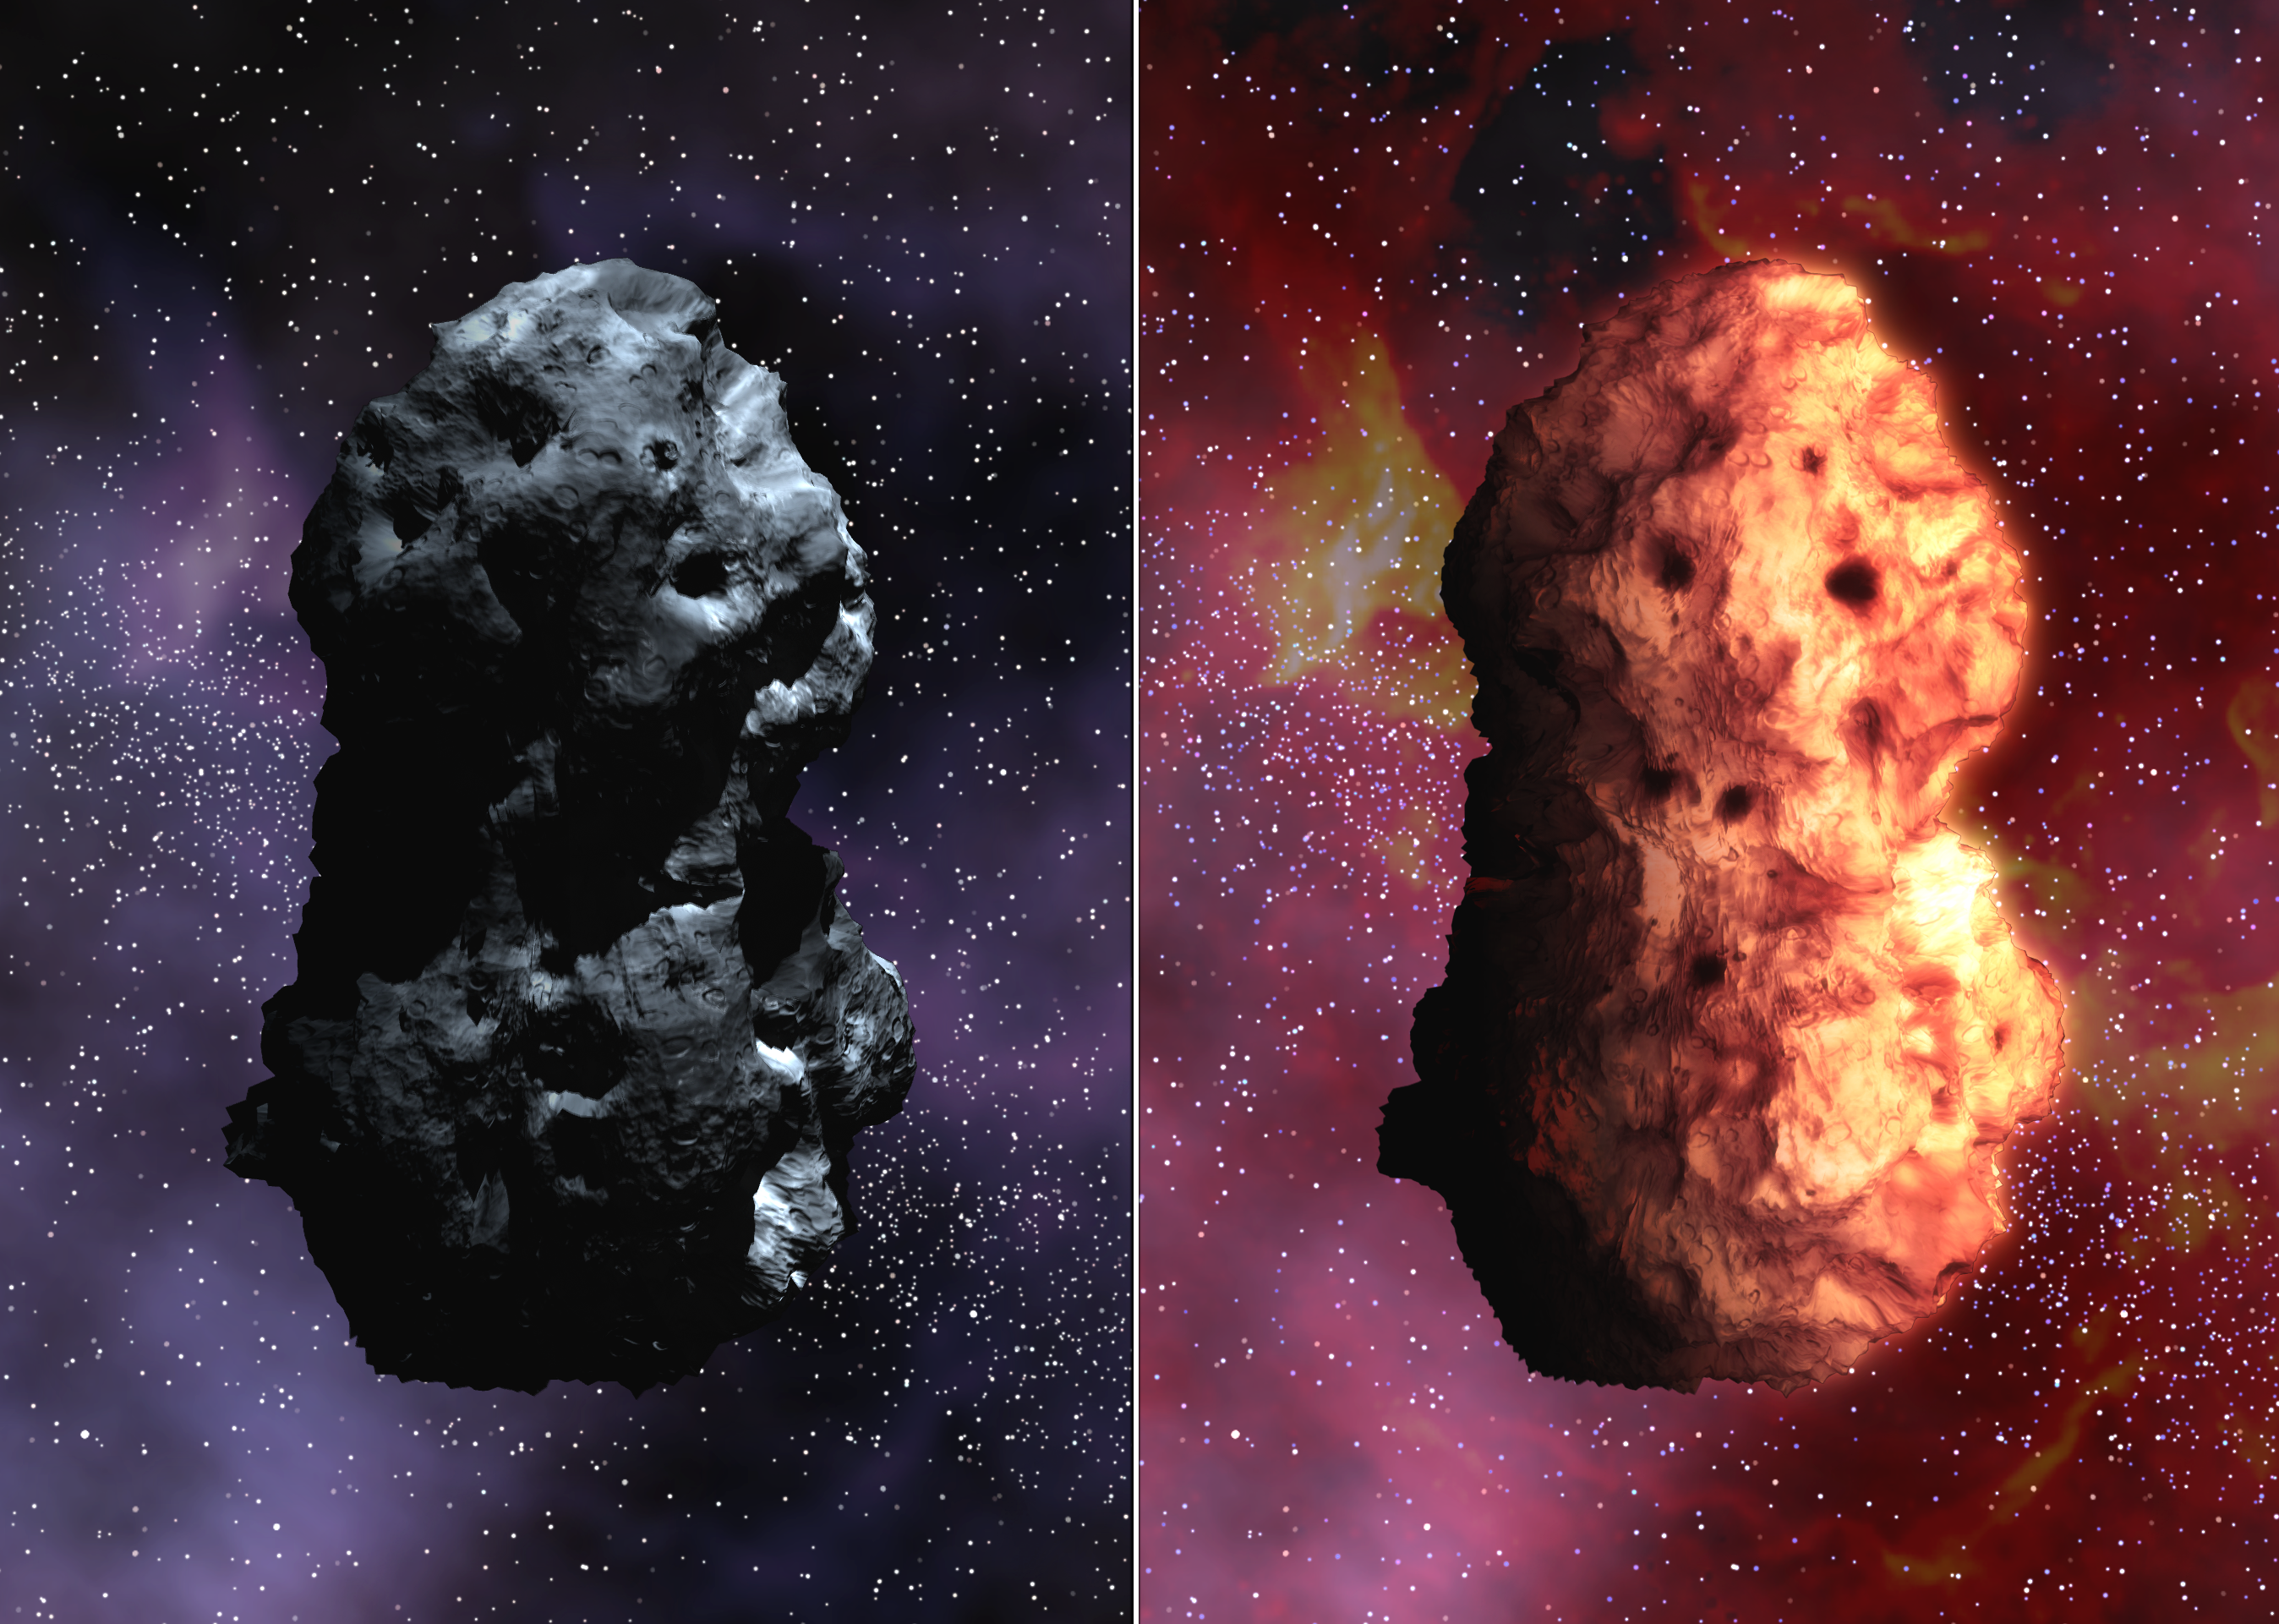

Space Eyes See Comet Tempel 1 (Artist’s Concept)

These artist’s concepts of Tempel 1 simulate an optical view of the comet (left), next to the simulated infrared view (right). The images illustrate the comet’s shape, reflectivity, rotation rate and surface temperature, based on information from NASA’s Hubble Space Telescope and Spitzer Space Telescope.

Measurements from the Great Observatories indicate that the comet is a matte black object roughly 14 by 4 kilometers (8.7 by 2.5 miles), or about one-half the size of Manhattan.

At the time of these early observations, March 25-27, 2005,Tempel 1 was still far enough away from the Sun that it had not yet developed its characteristic halo of evaporating gas.

Hubble and Spitzer observed the comet in visible and infrared light, respectively. The comet appeared only as an unresolved dot due to the great distance, but its general shape, size and color could be deduced from the way the visible and infrared brightness varied over time.

The animation simulates an optical view of the comet, followed by its appearance in infrared. Spitzer detects the comet’s infrared energy or heat, depicted by the reddish glow. The movement of the comet has been dramatically sped up to 13 seconds per rotation versus its normal rotation of about 40 hours. As the comet slowly rotates, the sunlit side heats up while the dark side cools down.

Credit: NASA/JPL-Caltech